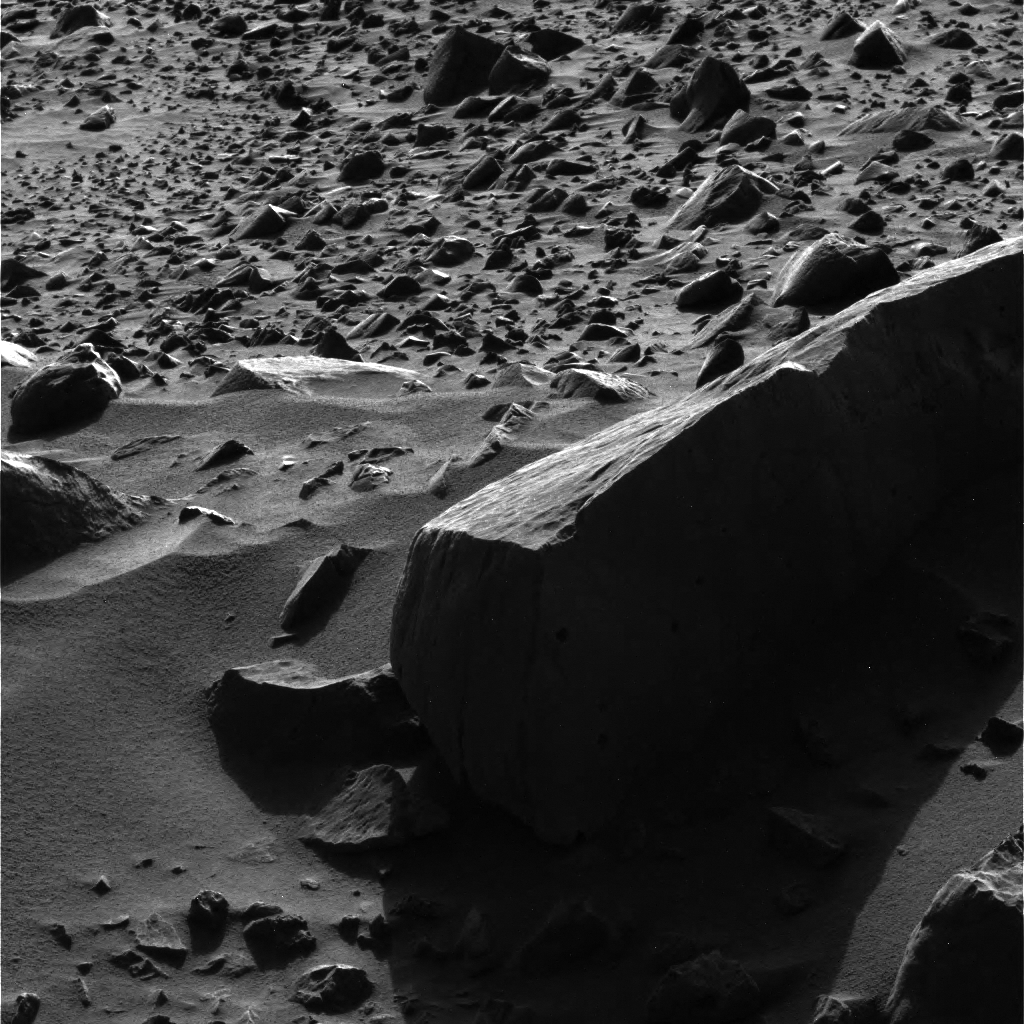

Accidental Art

Figure 1 (Click on image for larger view)

This image, acquired by the Mars Exploration Rover Spirit’s panoramic camera on the 53rd martian day, or sol, of the rover’s mission, struck science and engineering teams as not only scientifically interesting but remarkably beautiful. The large, shadowed rock in the foreground is nicknamed “Sandia” for a mountain range in New Mexico. An imposing rock, “Sandia” is about 33 centimeters high (1 foot) and about 1.7 meters (5.5 feet) long.

Figure 1 above is a lightened version of the more artistic image above.

The combination of the rover’s high-resolution cameras with software tools used by scientists allows the minute details on martian targets to be visualized. When lightened, this image reveals much about the pictured rocks, which the science team believes are ejected material, or ejecta, from the nearby crater called “Bonneville.” Scientists believe “Sandia” is a basaltic rock that landed on its side after being ejected from the crater. The vertical lines on the side of the rock facing the camera are known by geologists as “flow banding” and typically run horizontally, indicating that “Sandia” is on its side. What look like small holes on the two visible sides of the rock are called vesicles; they were probably once gas bubbles within the lava.

The lighting not only makes for an artistic image, it helps scientists get a virtual three-dimensional feel for target rocks. Observations taken at different times of day, as shadows move and surface texture details on target rocks are revealed, are entered into modeling software that turns a two-dimensional image into a three-dimensional research tool.

Many smaller rocks can be seen in the background of the image. Some rocks are completely exposed, while others are only peeking out of the surface. Scientists believe that two processes might be at work here: accretion, which occurs when winds deposit material that slowly buries many of the rocks; and deflation, which occurs when surface material is removed by wind, exposing more and more of the rocks.

Credit: NASA/JPL/Cornell